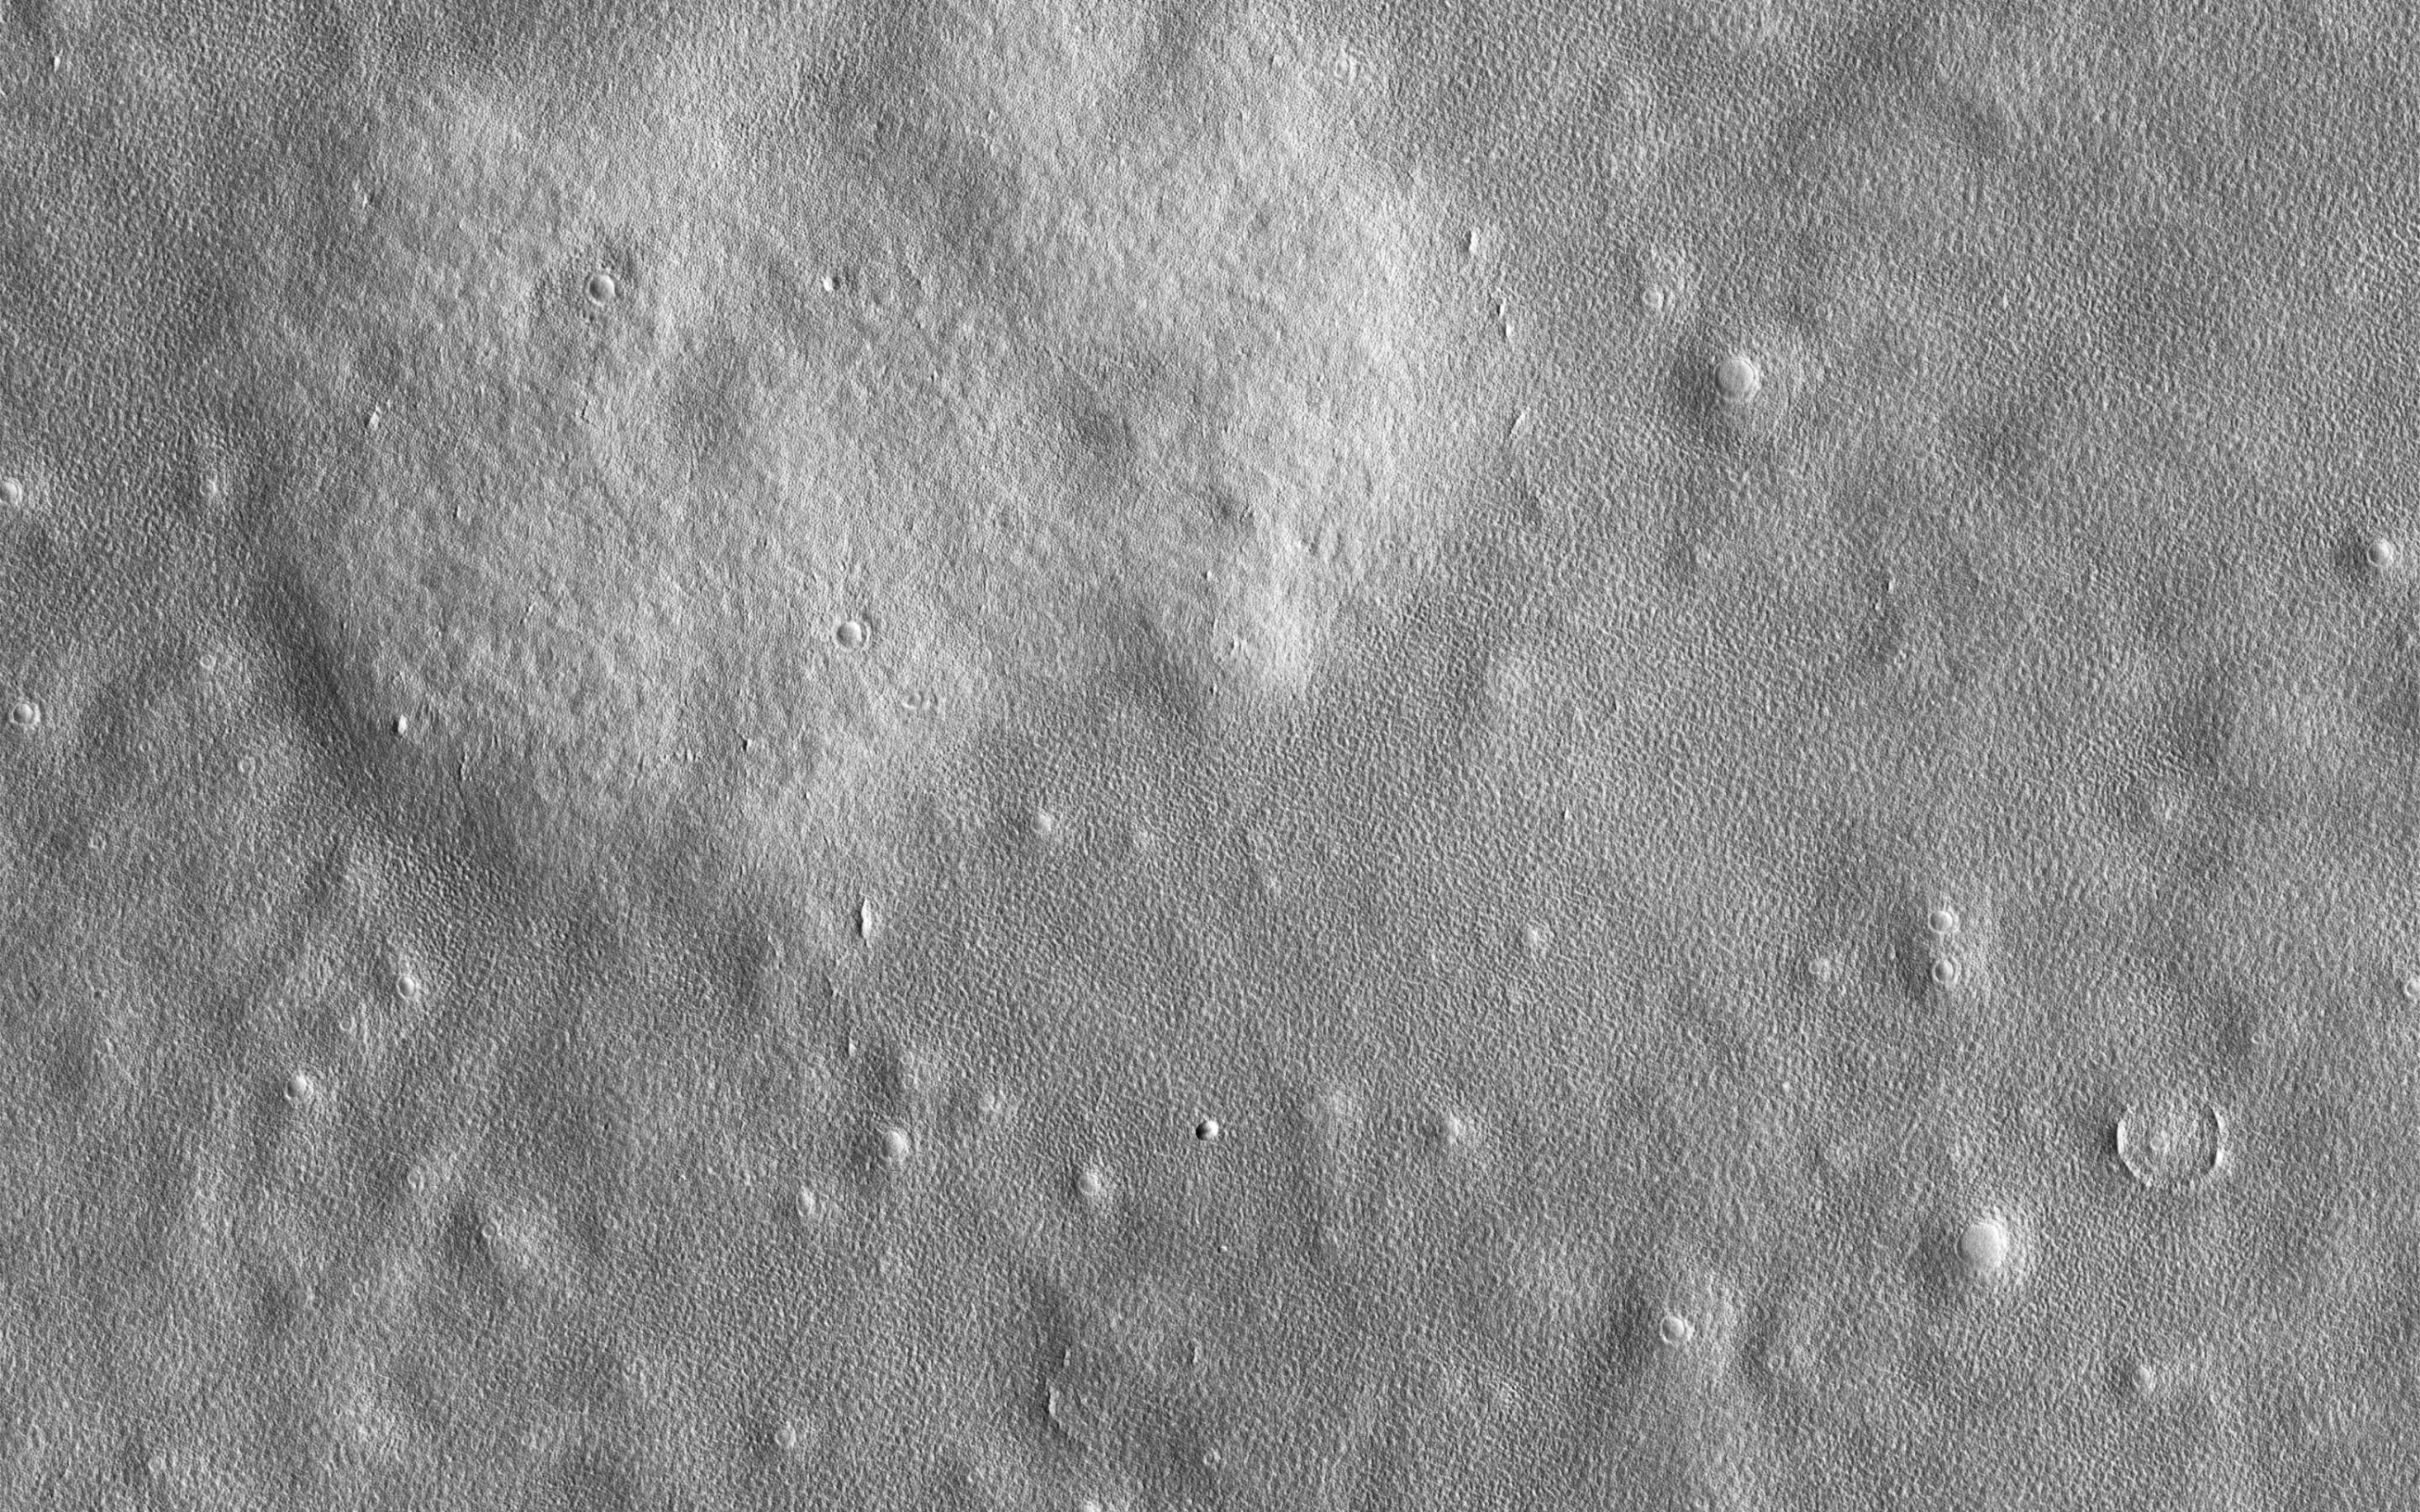

Ice-Rich Terrain of the Northern Plains

This image shows a surface shaped by ice. Funnel-shaped craters scattered throughout the image are interpreted as impacts that once had the classic bowl shape, but have now expanded via sublimation.

At high resolution the surface is divided by polygonal fractures, spaced a few meters apart. These polygons are common on the northern plains and were seen by the Phoenix Lander. They form when annual temperature cycles cause the ice to fracture as it expands and shrinks. The polygons are especially prominent and well-defined in a shallow pit in the (west-center part of the) image, which may indicate that depth or purity of the ice is different there.

The map is projected here at a scale of 25 centimeters (9.8 inches) per pixel. (The original image scale is 30.7 centimeters [12.1 inches] per pixel [with 1 x 1 binning] to 61.4 centimeters [24.2 inches] per pixel [with 2 x 2 binning]) North is up.

The University of Arizona, in Tucson, operates HiRISE, which was built by Ball Aerospace & Technologies Corp., in Boulder, Colorado. NASA’s Jet Propulsion Laboratory, a division of Caltech in Pasadena, California, manages the Mars Reconnaissance Orbiter Project for NASA’s Science Mission Directorate, Washington.

Credit: NASA/JPL-Caltech/University of Arizona